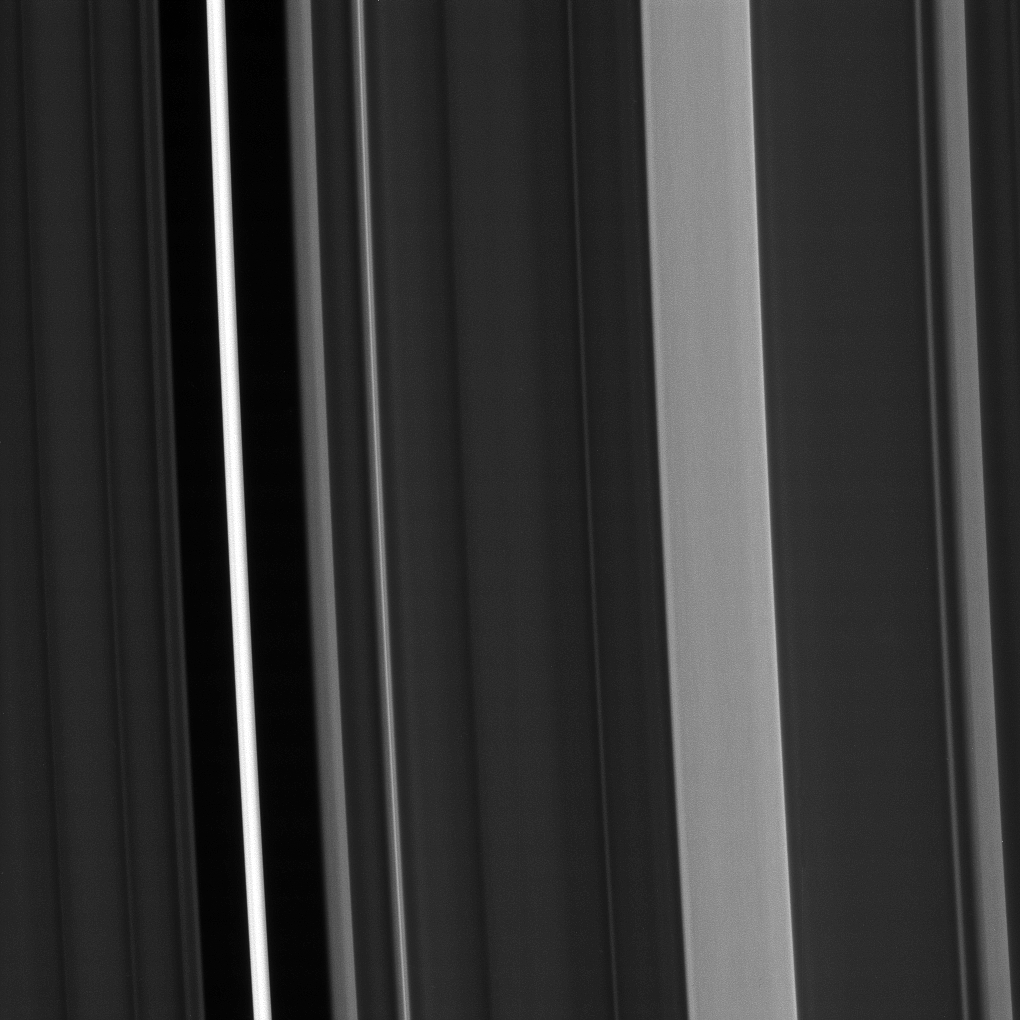

Plateaus Up Close

Saturn’s C ring isn’t uniformly bright. Instead, about a dozen regions of the ring stand out as noticeably brighter than the rest of the ring, while about half a dozen regions are devoid of ring material. Scientists call the bright regions “plateaus” and the devoid regions “gaps.”

Scientists have determined that the plateaus are relatively bright because they have higher particle density and reflect more light, but researchers haven’t solved the trickier puzzle of how the plateaus are created and maintained.

This view looks toward the sunlit side of the rings from about 62 degrees above the ring plane. The image was taken Jan. 9, 2017 in green light with the Cassini spacecraft’s narrow-angle camera.

Cassini obtained the image while approximately 194,000 miles (312,000 kilometers) from Saturn and at a Sun-Saturn-spacecraft, or phase, angle of 67 degrees. Image scale is 1.2 miles (2 kilometers) per pixel.

The Cassini mission is a cooperative project of NASA, ESA (the European Space Agency) and the Italian Space Agency. The Jet Propulsion Laboratory, a division of the California Institute of Technology in Pasadena, manages the mission for NASA’s Science Mission Directorate, Washington. The Cassini orbiter and its two onboard cameras were designed, developed and assembled at JPL. The imaging operations center is based at the Space Science Institute in Boulder, Colorado.

Credit: NASA/JPL-Caltech/Space Science Institute